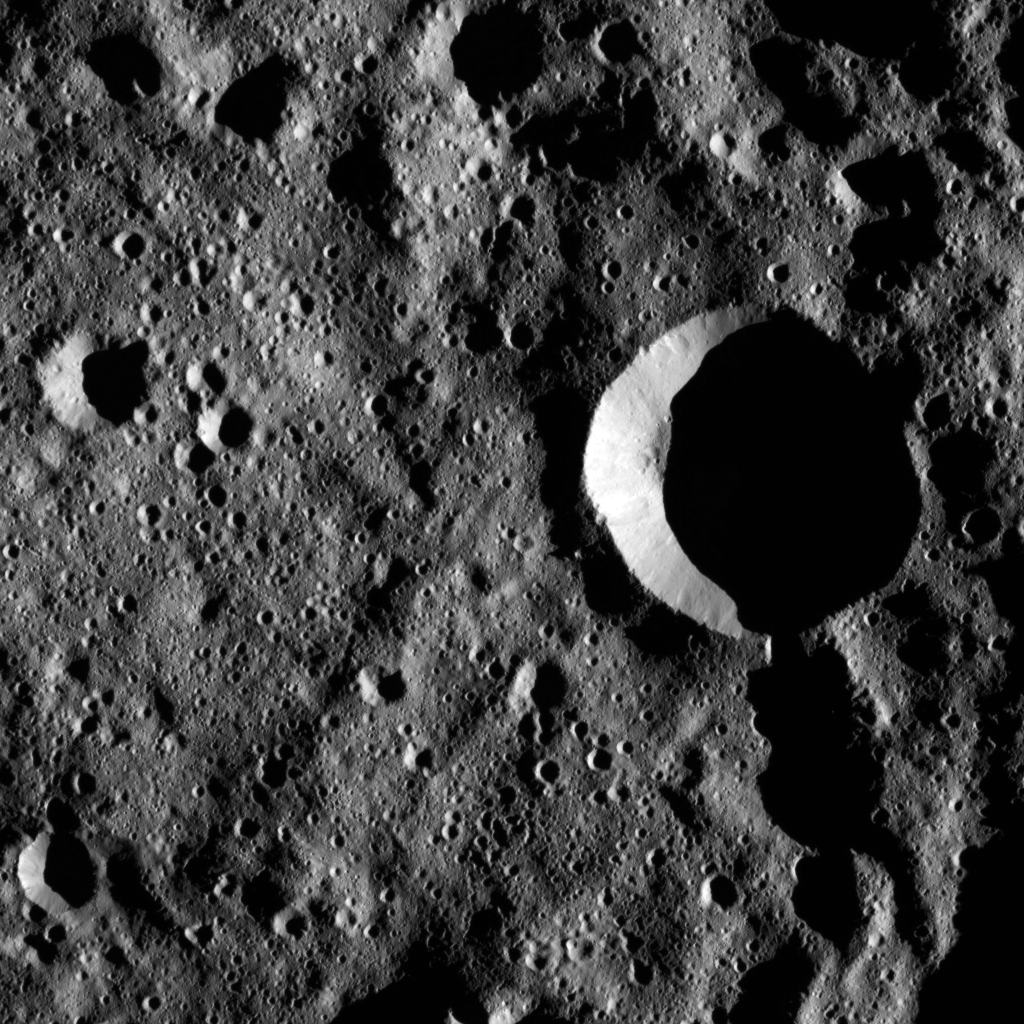

Dawn LAMO Image 79

Zadeni Crater, at 80 miles (128 kilometers) wide, is a prominent impact feature in the southern hemisphere of Ceres. This image shows terrain in Zadeni’s interior, which hosts numerous smaller craters. Zadeni was named for the ancient Georgian god of bountiful harvest.

NASA’s Dawn spacecraft took this image on February 16, 2016, in its low-altitude mapping orbit, at a distance of about 240 miles (385 kilometers) above the surface. The image resolution is 120 feet (35 meters) per pixel.

Dawn’s mission is managed by JPL for NASA’s Science Mission Directorate in Washington. Dawn is a project of the directorate’s Discovery Program, managed by NASA’s Marshall Space Flight Center in Huntsville, Alabama. UCLA is responsible for overall Dawn mission science. Orbital ATK, Inc., in Dulles, Virginia, designed and built the spacecraft. The German Aerospace Center, the Max Planck Institute for Solar System Research, the Italian Space Agency and the Italian National Astrophysical Institute are international partners on the mission team.

Credit: NASA/JPL-Caltech/UCLA/MPS/DLR/IDA